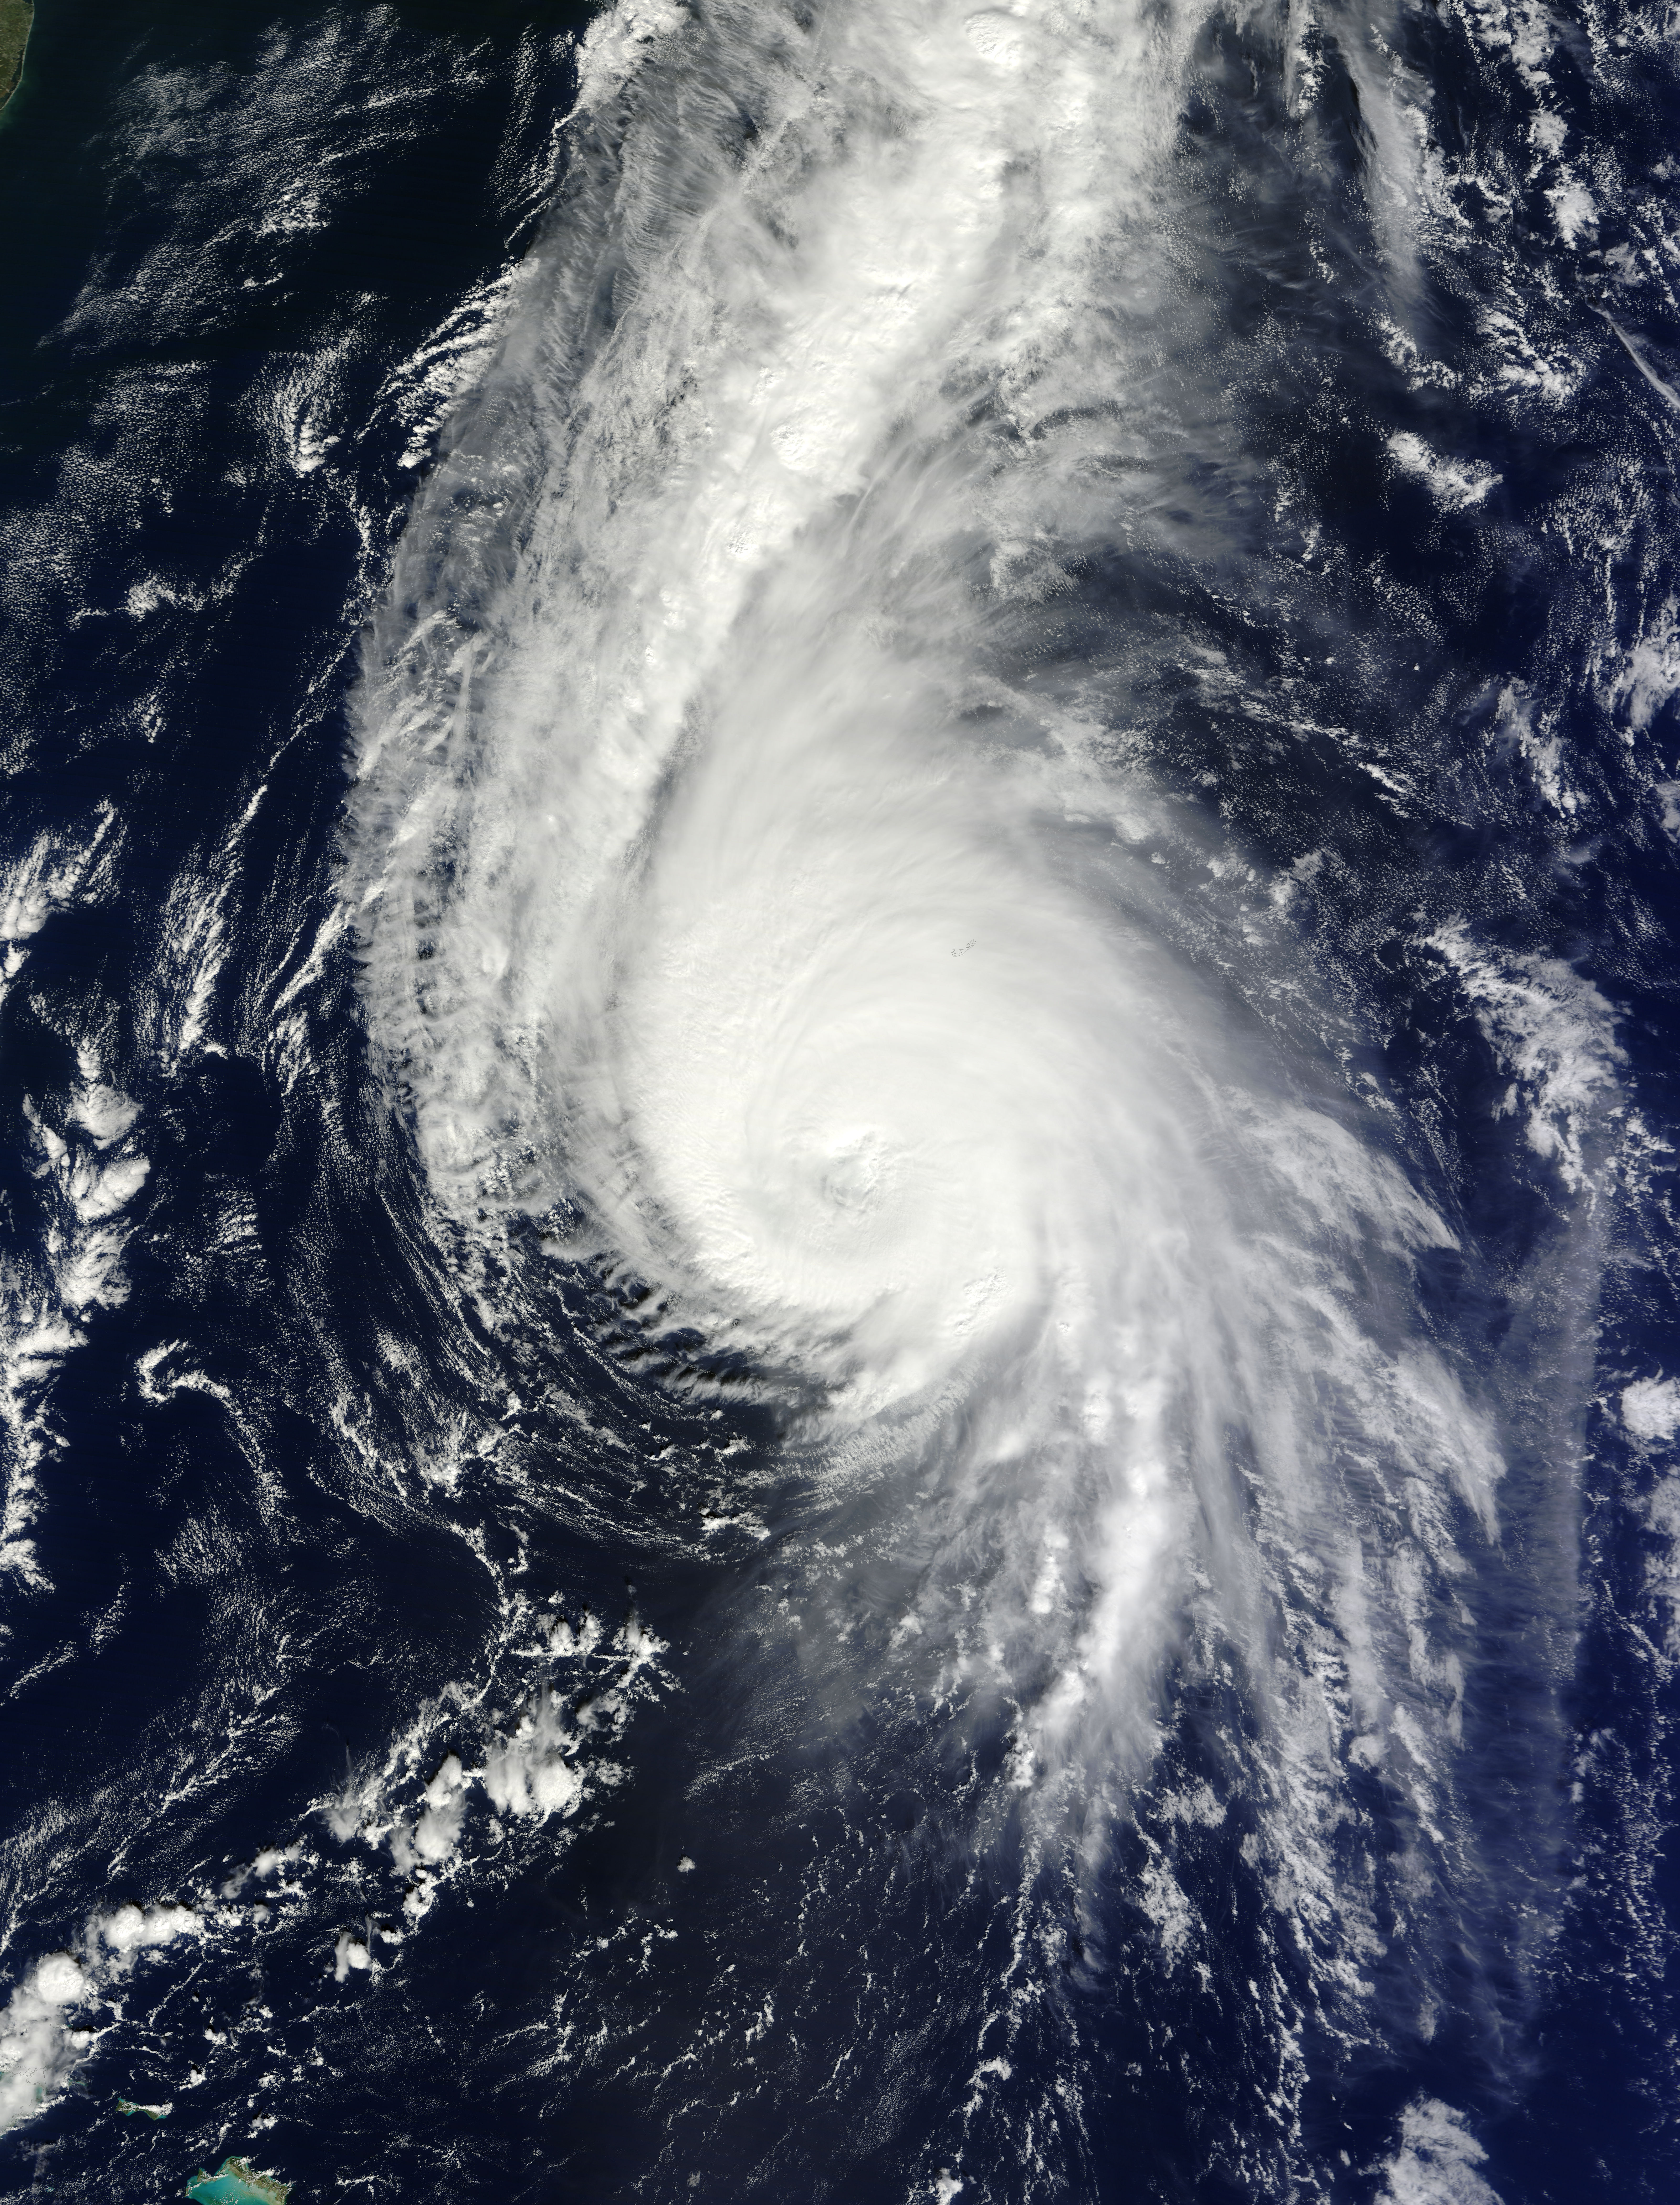

Hurricane Gonzalo 10/17

On Oct. 17 at 15:15 UTC (11:15 a.m EDT) the MODIS instrument aboard NASA's Aqua satellite saw Hurricane Gonzalo's northern quadrant over Bermuda as it moved to landfall. ..

Credit: NASA Goddard MODIS Rapid Response Team ..NASA image use policy